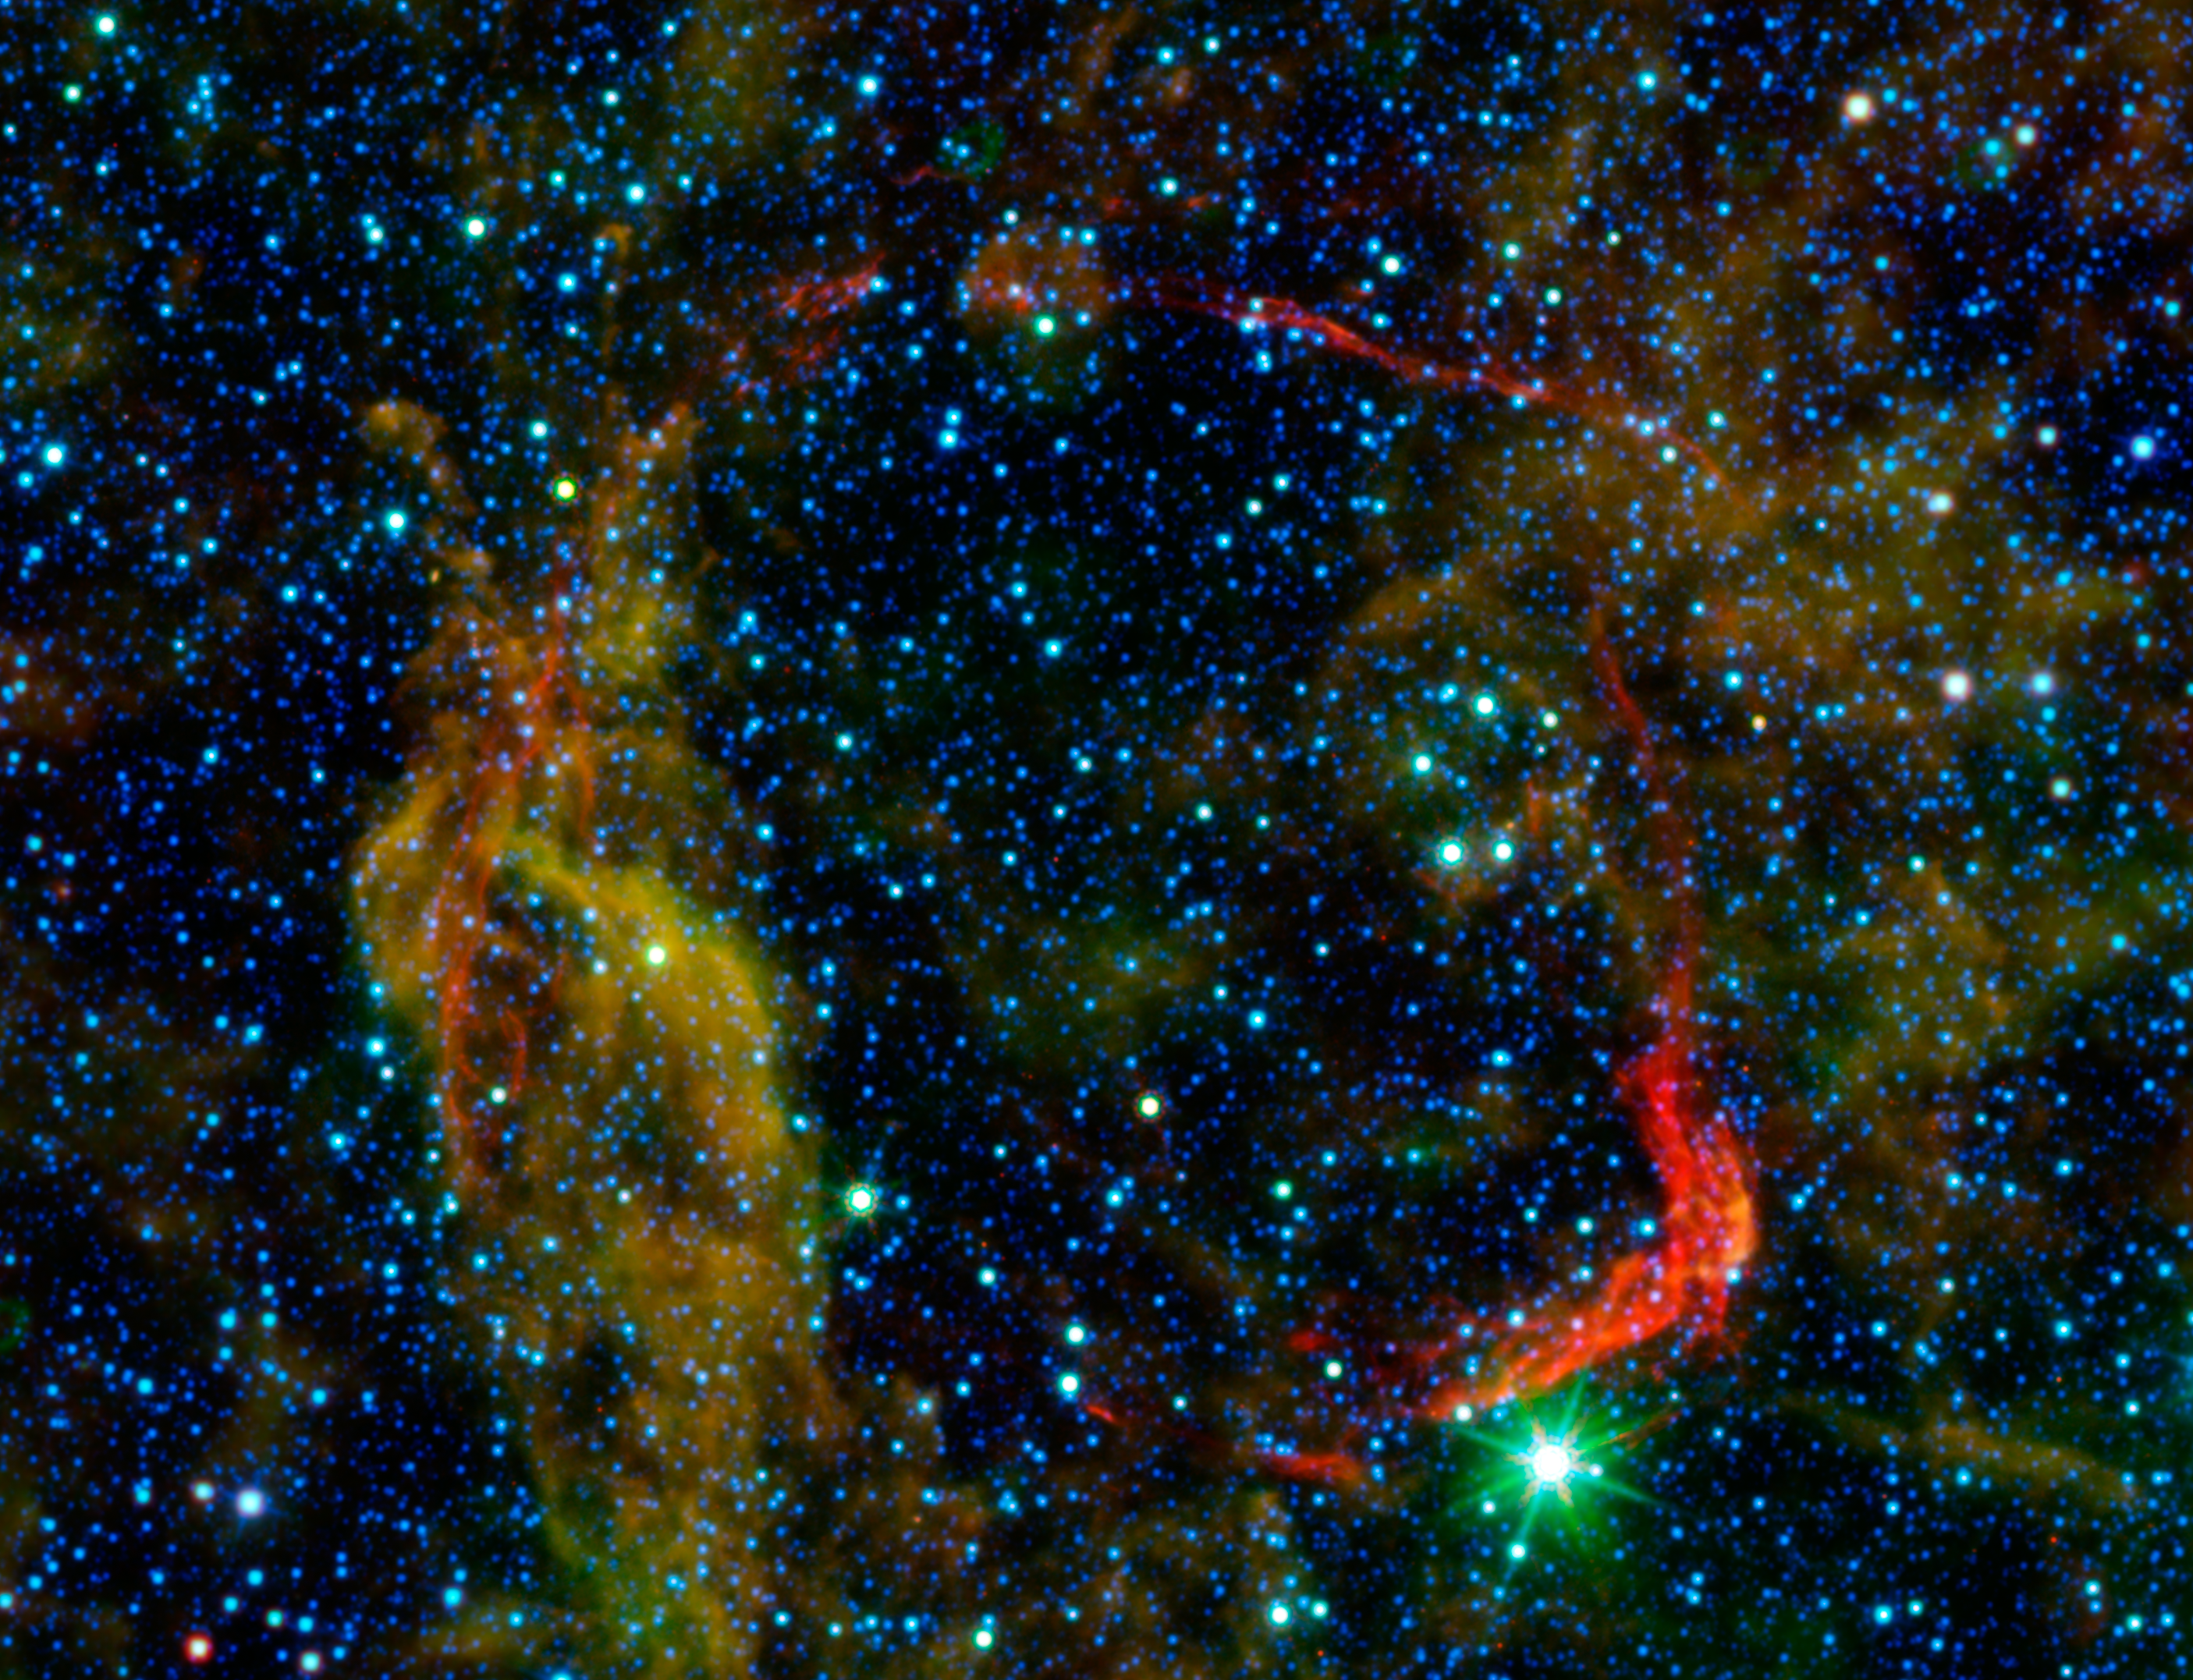

All That Remains of Exploded Star

Infrared images from NASA's Spitzer Space Telescope and Wide-field Infrared Survey Explorer (WISE) are combined in this image of RCW 86, the dusty remains of the oldest documented example of an exploding star, or supernova. It shows light from both the remnant itself and unrelated background light from our Milky Way galaxy. The colors in the image allow astronomers to distinguish between the remnant and galactic background, and determine exactly which structures belong to the remnant.

Dust associated with the blast wave of the supernova appears red in this image, while dust in the background appears yellow and green. Stars in the field of view appear blue. By determining the temperature of the dust in the red circular shell of the supernova remnant, which marks the extent to which the blast wave from the supernova has traveled since the explosion, astronomers were able to determine the density of the material there, and conclude that RCW 86 must have exploded into a large, wind-blown cavity. The infrared images, when combined with optical and X-ray data, clearly indicate that the source of the mysterious object seen in the sky over 1,800 years ago must have been a Type Ia supernova.

The red channel includes data from both WISE at 22 microns (outer edges) and Spitzer at 24 microns (central region including remnant). Shorter wavelength infrared light from WISE at wavelengths of 3.4, 4.6, and 12 microns is represented in blue, cyan and green, respectively.

Credit: NASA/JPL-Caltech/B. Williams (NCSU)